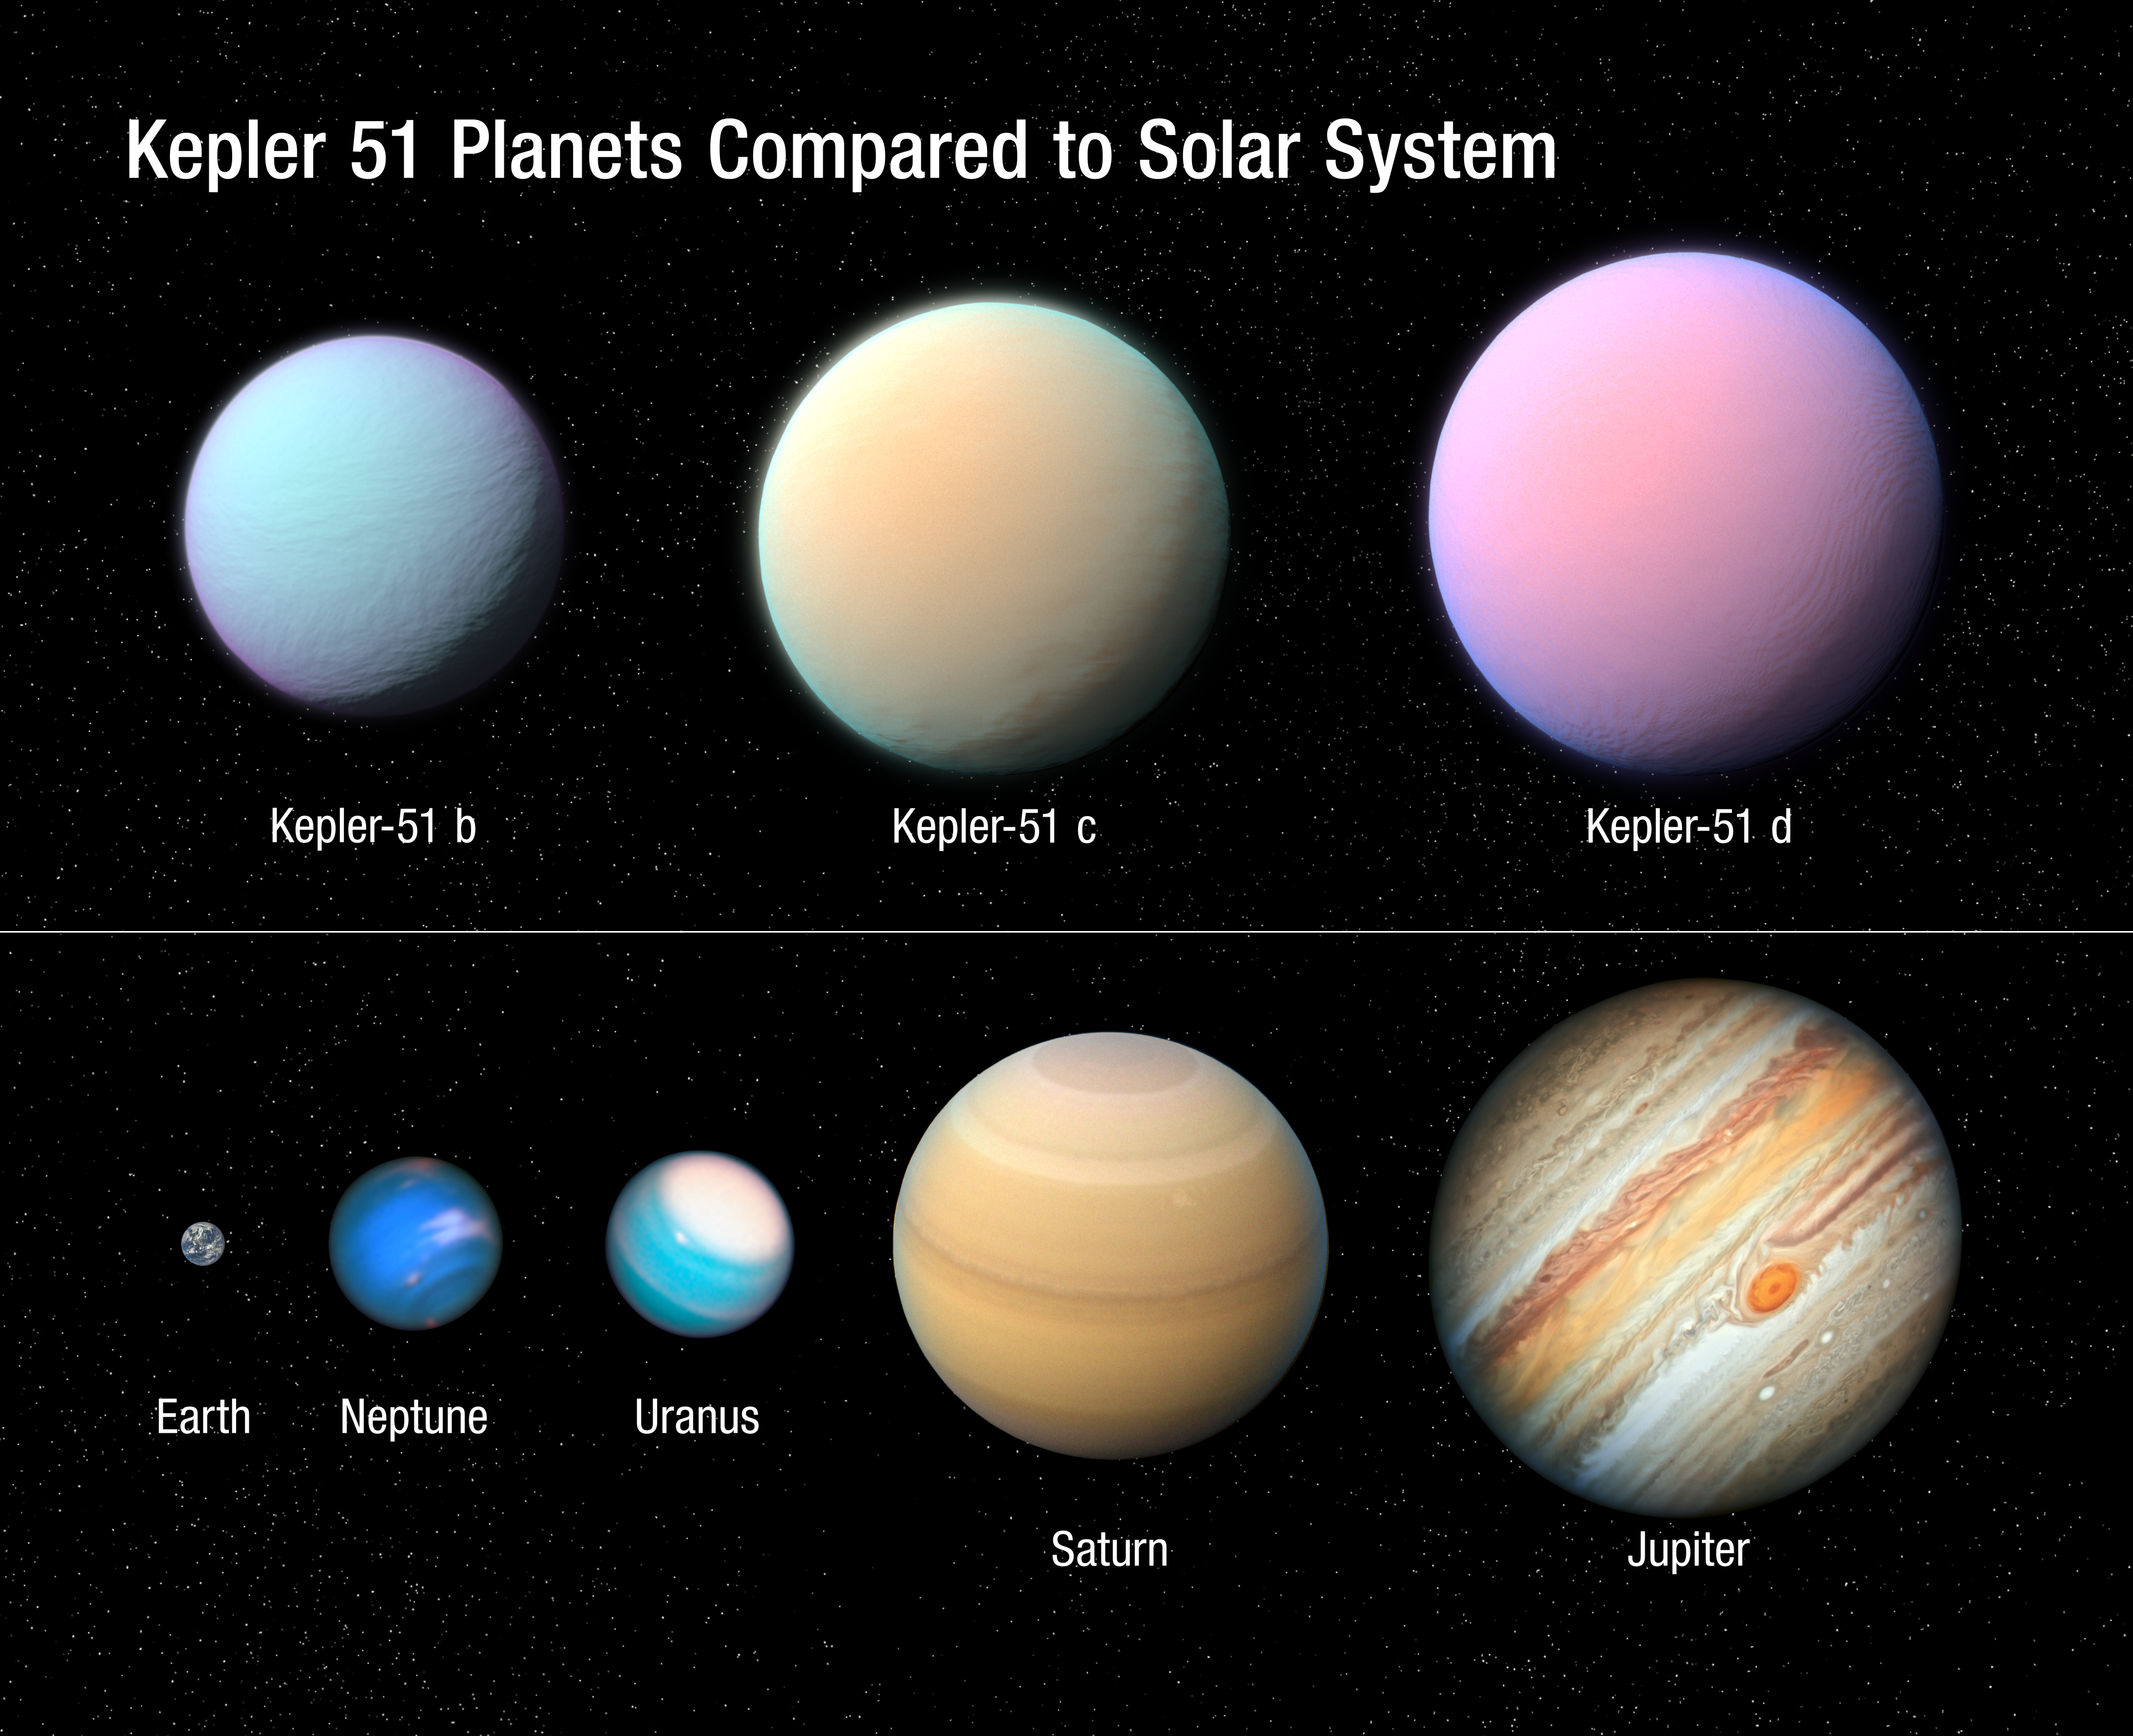

Illustration of Kepler 51 Planets Compared to Solar System

This illustration depicts the three giant planets orbiting the Sun-like star Kepler 51 as compared to some of the planets in our solar system. These planets are all roughly the size of Jupiter but a very tiny fraction of its mass. This means that the planets have an extraordinarily low density, more like that of Styrofoam rather than rock or water, based on new Hubble Space Telescope observations. The planets may have formed much farther from their star and migrated inward. Now their puffed-up hydrogen/helium atmospheres are bleeding off into space. Eventually, much smaller planets might be left behind. NASA's Kepler space telescope detected the shadows of these planets in 2012-2014 as they passed in front of their star. There is no direct imaging. Therefore, the colors in this illustration are imaginary.

Credit: NASA, ESA, and L. Hustak and J. Olmsted (STScI)